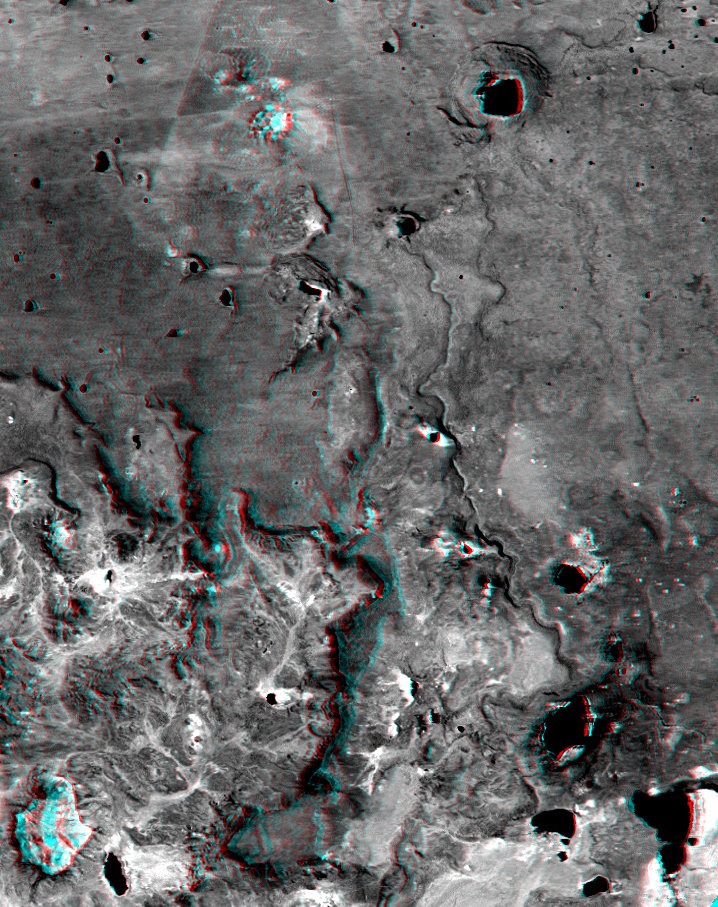

SRTM Anaglyph: Inverted Topography, Patagonia, Argentina

The Meseta de Somuncura is a broad plateau capped by basalt. Near its western edge is evidence of multiple volcanic events and a complex erosion history. Most notable are the long, narrow, and winding lava flows that run across most of the right side of the image. These formed from low-viscosity lava that flowed down gullies over fairly flat terrain. Later, erosion of the landscape continued, and the solidified flows were more resistant than the older surrounding rocks. Consequently, the flows became the ridges we see here. This natural process of converting gullies to ridges is called topographic inversion. See image PIA02755 (upper left corner) for a good example of topographic inversion in its earlier stages.

Other features seen here include numerous and varied closed depressions. The regional drainage is not well integrated, but instead the drainage ends up in salty lakes (dark water, some with bright shores). Wind streaks indicate that winds blow toward the east (right) and blow salt grains off the lake beds when dry. The bowtie pattern in the upper left has resulted from differing grazing practices among fenced fields.

This anaglyph was generated by first draping a Landsat Thematic Mapper image over a topographic map from the Shuttle Radar Topography Mission, then producing the two differing perspectives, one for each eye. When viewed through special glasses, the result is a vertically exaggerated view of the Earth’s surface in its full three dimensions. Anaglyph glasses cover the left eye with a red filter and the right eye with a blue filter.

Landsat satellites have provided visible light and infrared images of the Earth continuously since 1972. SRTM topographic data match the 30-meter (99-foot) spatial resolution of most Landsat images and provide a valuable complement for studying the historic and growing Landsat data archive. The Landsat 7 Thematic Mapper image used here was provided to the SRTM project by the United States Geological Survey, Earth Resources Observation Systems (EROS) Data Center,Sioux Falls, South Dakota.

Elevation data used in this image was acquired by the Shuttle Radar Topography Mission (SRTM) aboard the Space Shuttle Endeavour, launched on February 11, 2000. SRTM used the same radar instrument that comprised the Spaceborne Imaging Radar-C/X-Band Synthetic Aperture Radar (SIR-C/X-SAR) that flew twice on the Space Shuttle Endeavour in 1994. SRTM was designed to collect three-dimensional measurements of the Earth’s surface. To collect the 3-D data, engineers added a 60-meter-long (200-foot) mast, installed additional C-band and X-band antennas, and improved tracking and navigation devices. The mission is a cooperative project between the National Aeronautics and Space Administration (NASA), the National Imagery and Mapping Agency (NIMA) of the U.S. Department of Defense (DoD), and the German and Italian space agencies. It is managed by NASA’s Jet Propulsion Laboratory, Pasadena, CA, for NASA’s Earth Science Enterprise,Washington, DC.

Size: 21.5 kilometers (13.4 miles) x 27.2 kilometers (16.9 miles)
Location: 41.6 deg. South lat., 67.9 deg. West lon.
Orientation: North toward upper left
Image Data: Landsat band 7 (short infrared)
Date Acquired: February 19, 2000 (SRTM), January 22, 2000 (Landsat)

Credit: NASA/JPL/NIMA